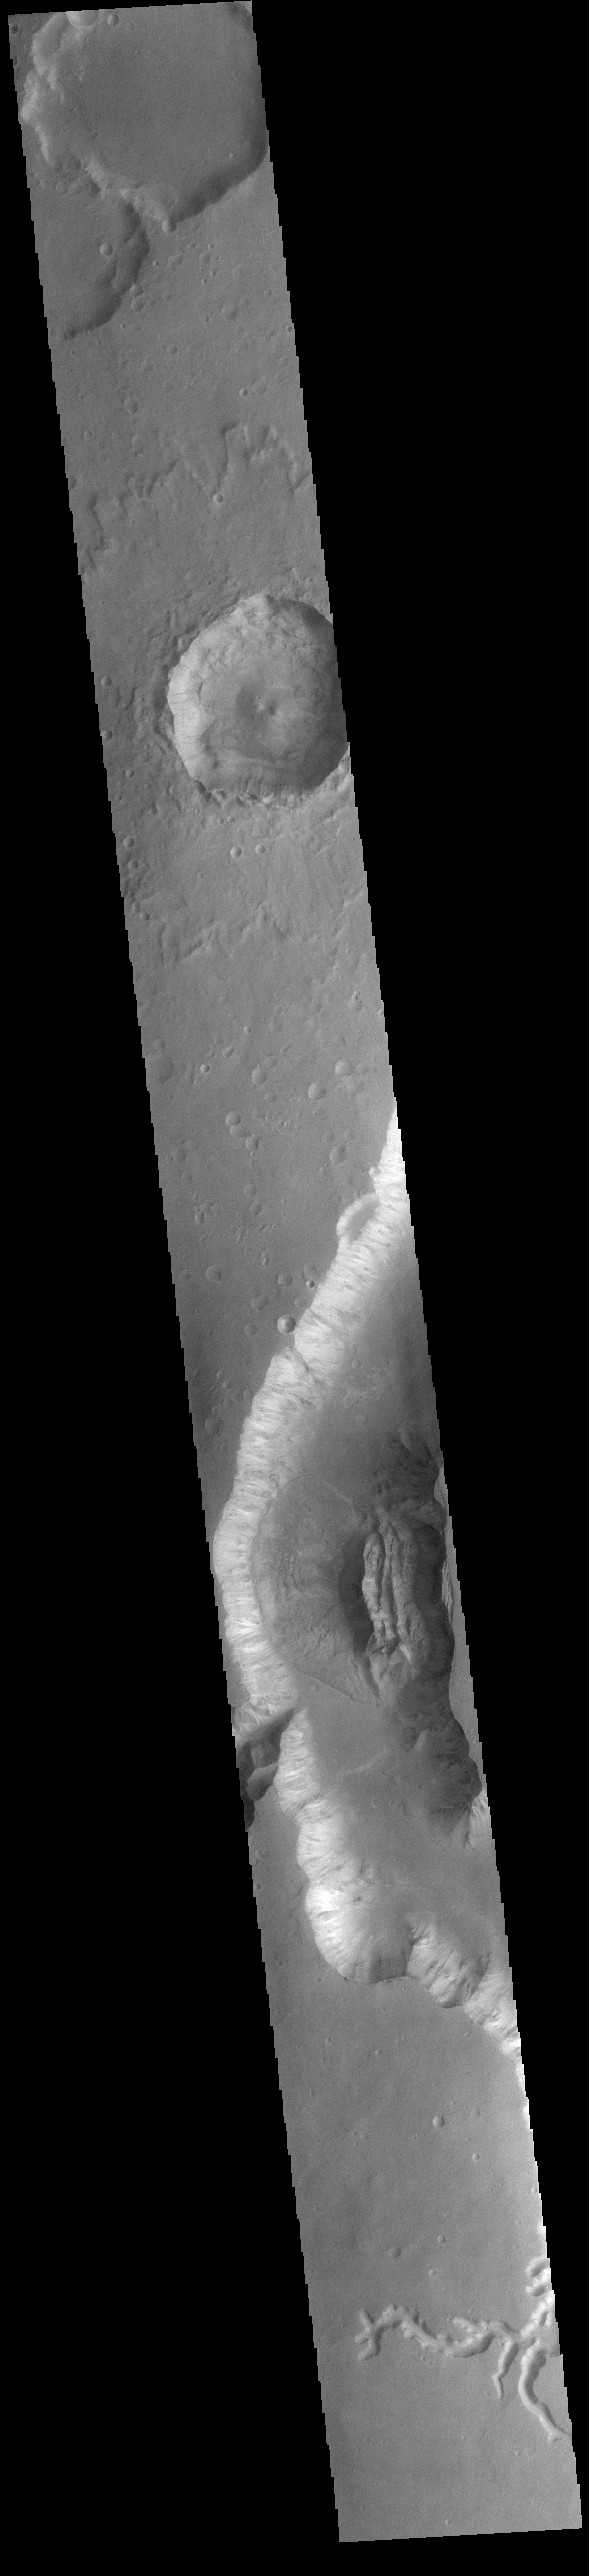

Shalbatana Vallis

Today’s VIS image shows a small section of Shalbatana Vallis. Located in Xanthe Terra, Shalbatana Vallis is an outflow channel carved by massive floods of escaping groundwater whose source lies far to the south of this image. This channel, and all others in this region, drain into Chryse Planitia. Shalbatana Vallis is 1029km long (639 miles).

Credit: NASA/JPL-Caltech/ASU